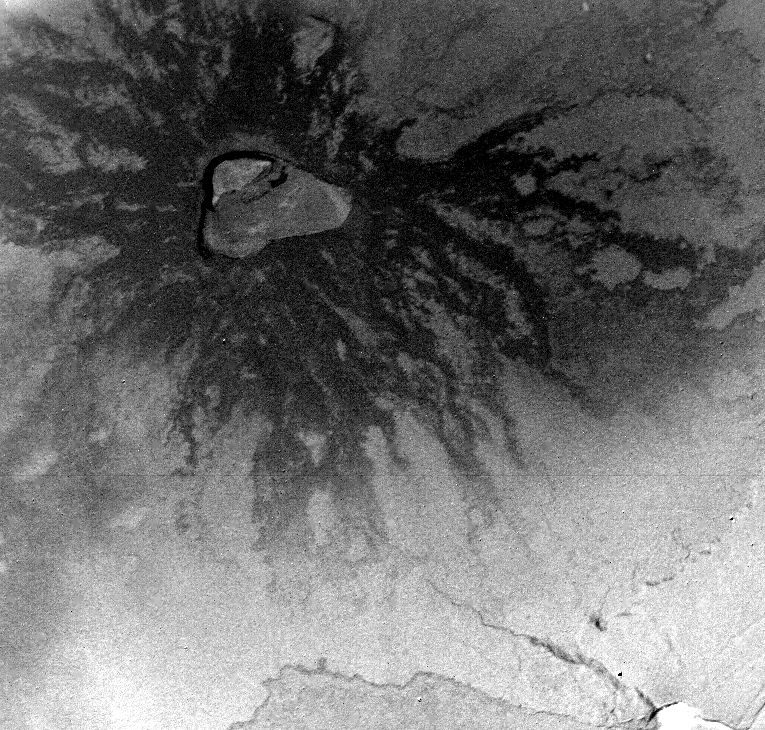

Io

This picture of Io, Jupiter’s innermost Galilean satellite, was taken by Voyager 1 on the morning of March 5, 1979, during the closest approach to this satellite. The picture was recorded on the onboard tape recorder and then sent back to Earth on the morning of March 7, 1979. Voyager 1 was at a range of 30,800 km (18,480 mi) from Io when the picture was taken. This region of Io is centered at 67 degrees south latitude and 328 degrees longitude. The picture width is about 246 km (147 mi). The smallest features visible are about 0.3 km (0.2 mi) across. The picture shows an irregularly shaped composite crater about 50 km (30 mi) in diameter with dark flows radiating from its rim. The crater is a volcanic caldera and the dark flows are probably low viscosity lavas possibly of basaltic composition. Some of the lava flows are over 100 km long and 15 km wide. Similar but smaller flows and craters occur on the island of Hawaii. JPL manages and controls the Voyager Project for NASA’s Office of Space Science.

Credit: NASA/JPL